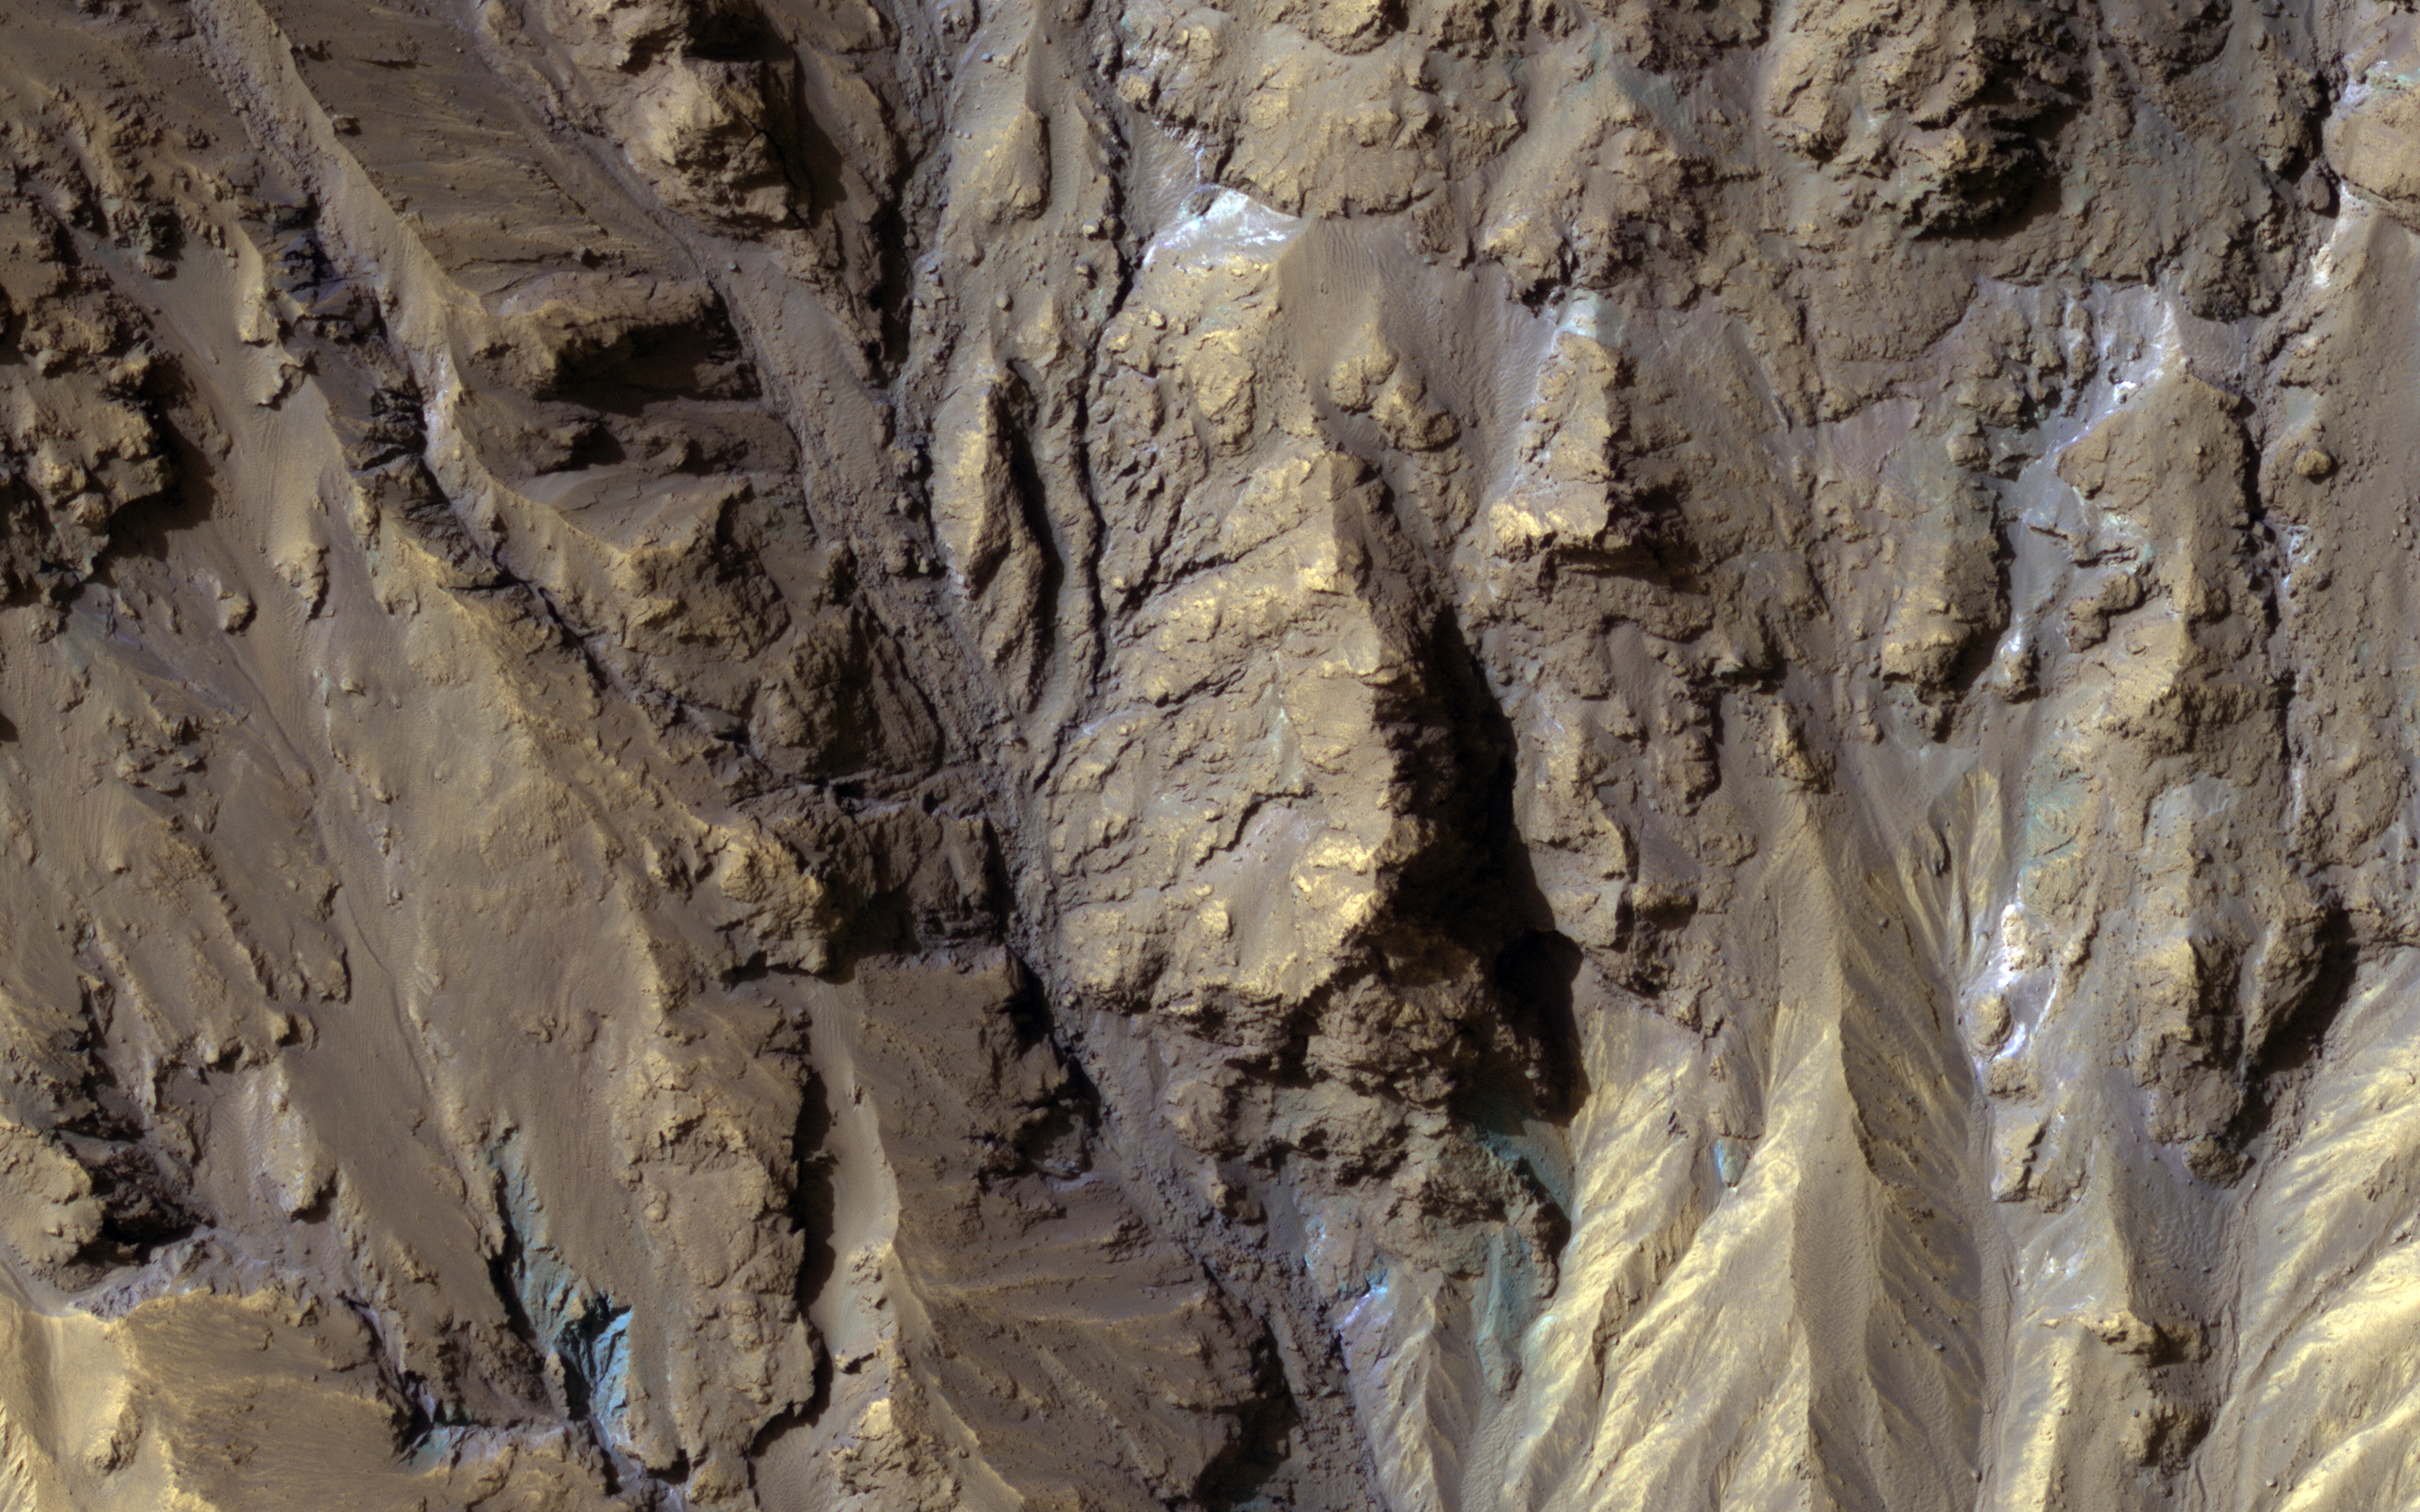

Sources of Gullies in Hale Crater

Color from the High Resolution Imaging Science Experiment (HiRISE) instrument onboard NASA’s Mars Reconnaissance Orbiter can show mineralogical differences due to the near-infrared filter. The sources of channels on the north rim of Hale Crater show fresh blue, green, purple and light toned exposures under the overlying reddish dust.

The causes and timing of activity in channels and gullies on Mars remains an active area of research. Geologists infer the timing of different events based on what are called “superposition relationships” between different landforms. Areas like this are a puzzle.

The map is projected here at a scale of 25 centimeters (9.8 inches) per pixel. [The original image scale is 25.2 centimeters (9.9 inches) per pixel (with 1 x 1 binning); objects on the order of 76 centimeters (29.9 inches) across are resolved.] North is up.

The University of Arizona, Tucson, operates HiRISE, which was built by Ball Aerospace & Technologies Corp., Boulder, Colo. NASA’s Jet Propulsion Laboratory, a division of Caltech in Pasadena, California, manages the Mars Reconnaissance Orbiter Project for NASA’s Science Mission Directorate, Washington.

Credit: NASA/JPL-Caltech/Univ. of Arizona